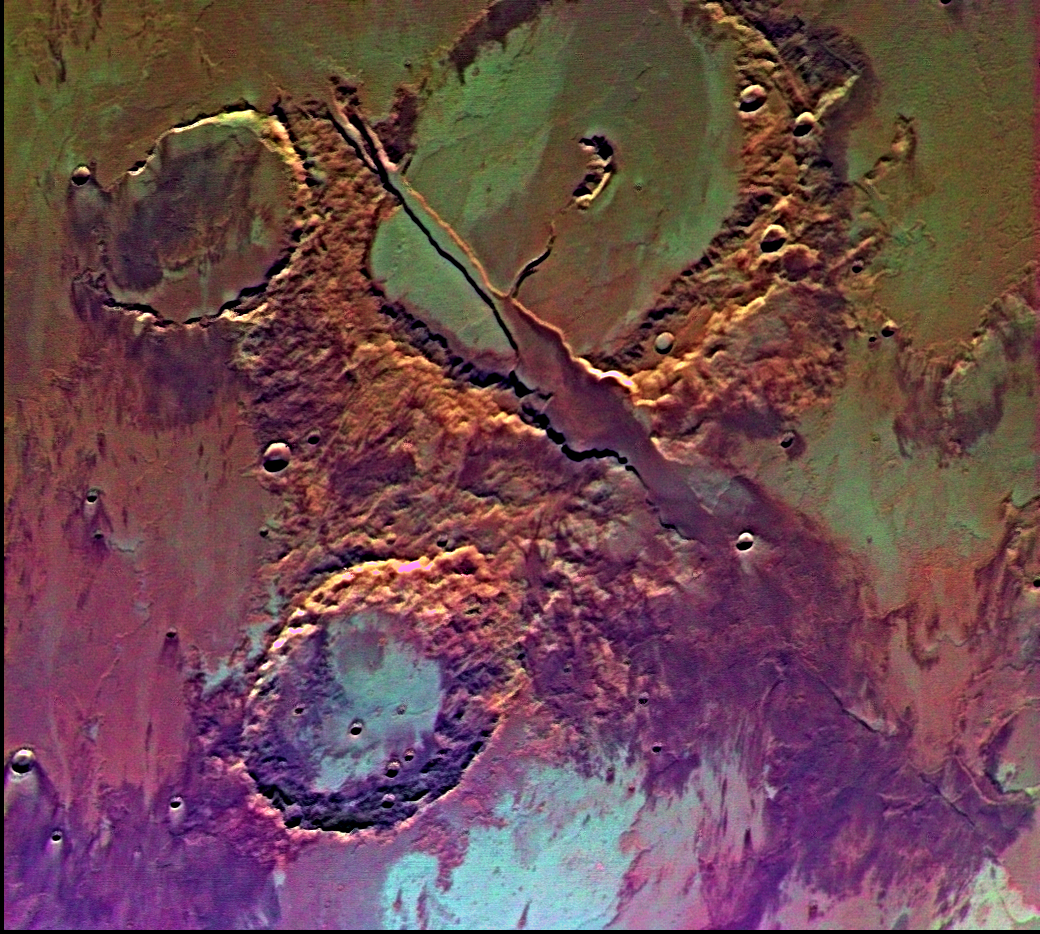

Memnonia Fossae (Enhanced Color)

Tharsis-centered volcanic and tectonic activity resulted in the formation of radial grabens of Memnonia Fossae, which cut materials of the ancient cratered highlands and the relatively young, highland-embaying lava flows from the Tharsis volcanoes. Center of picture is at latitude 16 degrees S., longitude 142 degrees W. The enhanced color version (following decorrelation stretch) reveals a diversity of subtle color variations; many of the color variations may be due to different lava flow units and variable amounts of weathering, possible alteration by water, and eolian redistributions. Viking Orbiter Picture Numbers 41B52 (green) 41B54 (red), and 41B56 (blue) at 198 m/pixel resolution. Picture width is 206 km. North is 119 degrees counter-clockwise from top.

Credit: NASA/JPL/USGS